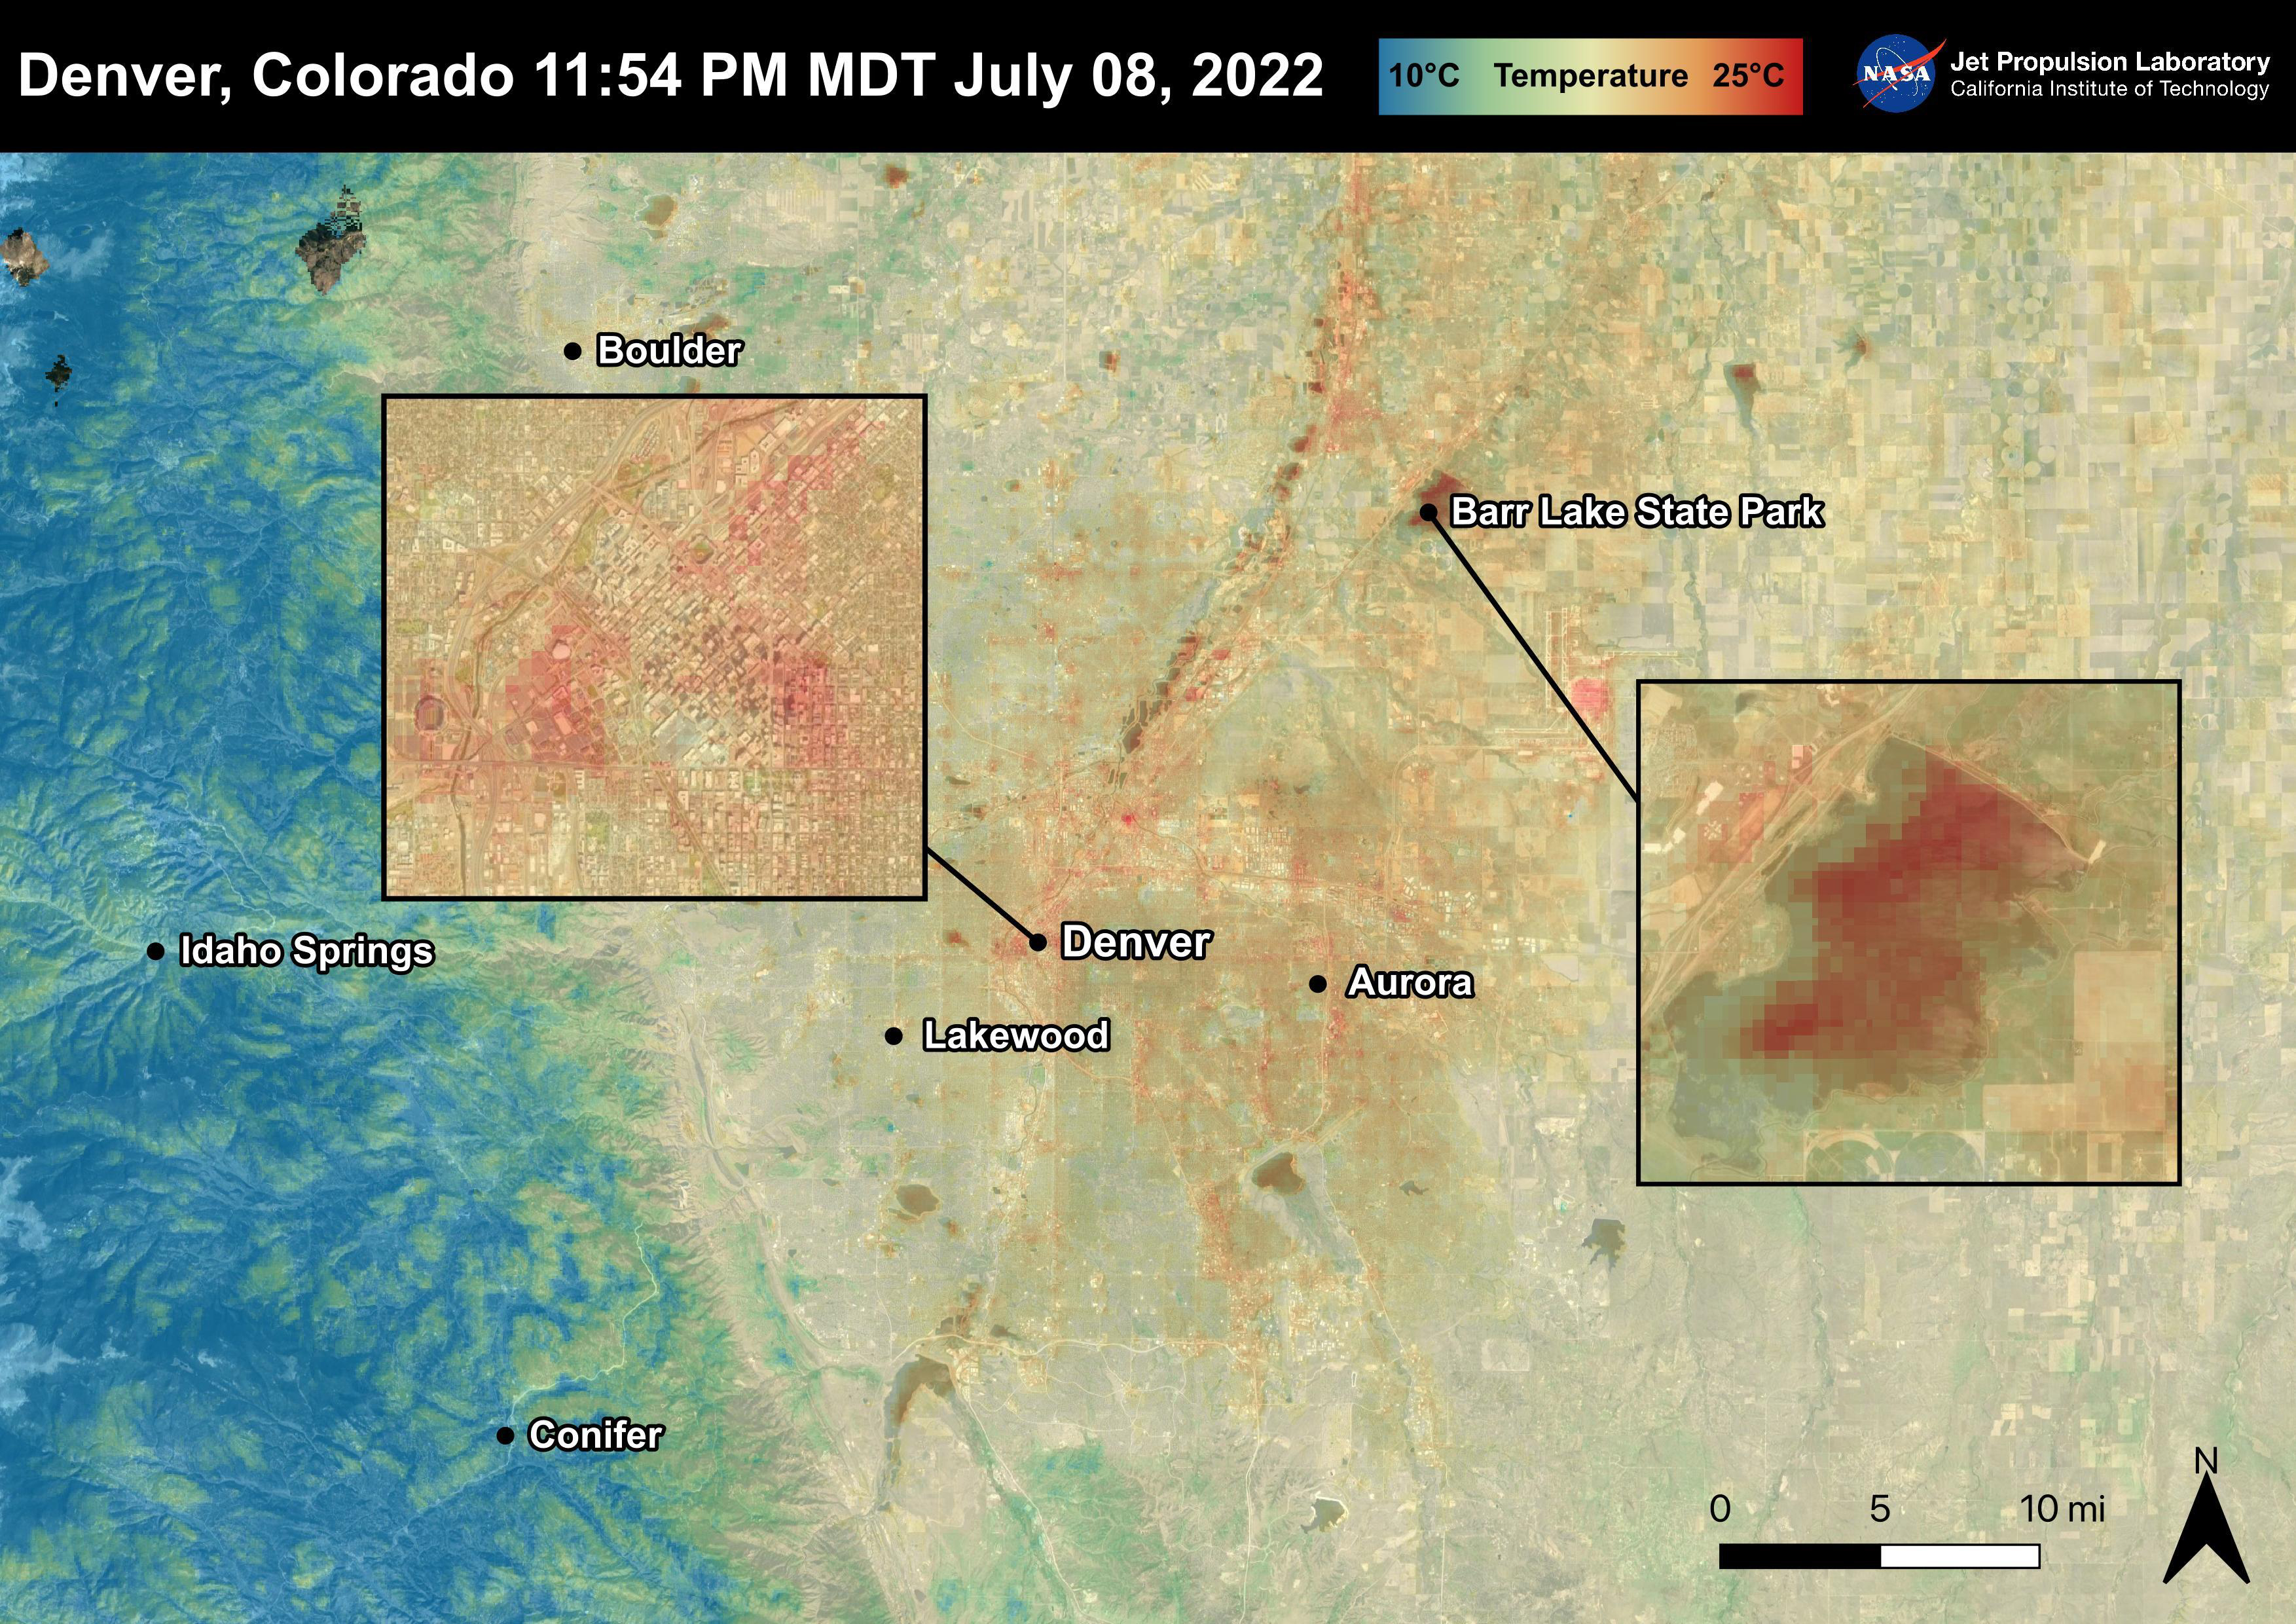

Denver, CO

Denver, Colorado reached 96 degrees Fahrenheit on July 8th, 2022. In the two days following, temperatures rose to 101 degrees Fahrenheit. For cities like Denver, heat dissipates more slowly and create urban heat islands. High temperatures due to urban heat, especially at night, can lead to adverse health effects in vulnerable populations like children and the elderly. This image also shows that bodies of water, like Barr Lake, remain warm into the night due to water’s high heat capacity. ECOSTRESS captured this Land Surface Temperature image on July 8th, 2022 at 11:54 PM MDT.

ECOSTRESS is a thermal instrument on the International Space Station that measures the temperature of the ground, which is hotter than the air temperature during the day. It was launched to the space station in 2018. Its primary mission is to identify critical thresholds of water use and water stress in plants and to detect the timing, location, and predictive factors leading to plant water uptake decline and/or cessation. The nature of the high-resolution data provided by ECOSTRESS allows it to record heat related phenomena such as heat waves and wildfires.

The ECOSTRESS mission launched to the International Space Station on June 29, 2018. NASA’s Jet Propulsion Laboratory, a division of Caltech in Pasadena, California, built and manages the mission for the Earth Science Division in the Science Mission Directorate at NASA Headquarters in Washington. ECOSTRESS is an Earth Venture Instrument mission; the program is managed by NASA’s Earth System Science Pathfinder program at NASA’s Langley Research Center in Hampton, Virginia.

Credit: NASA/JPL-Caltech